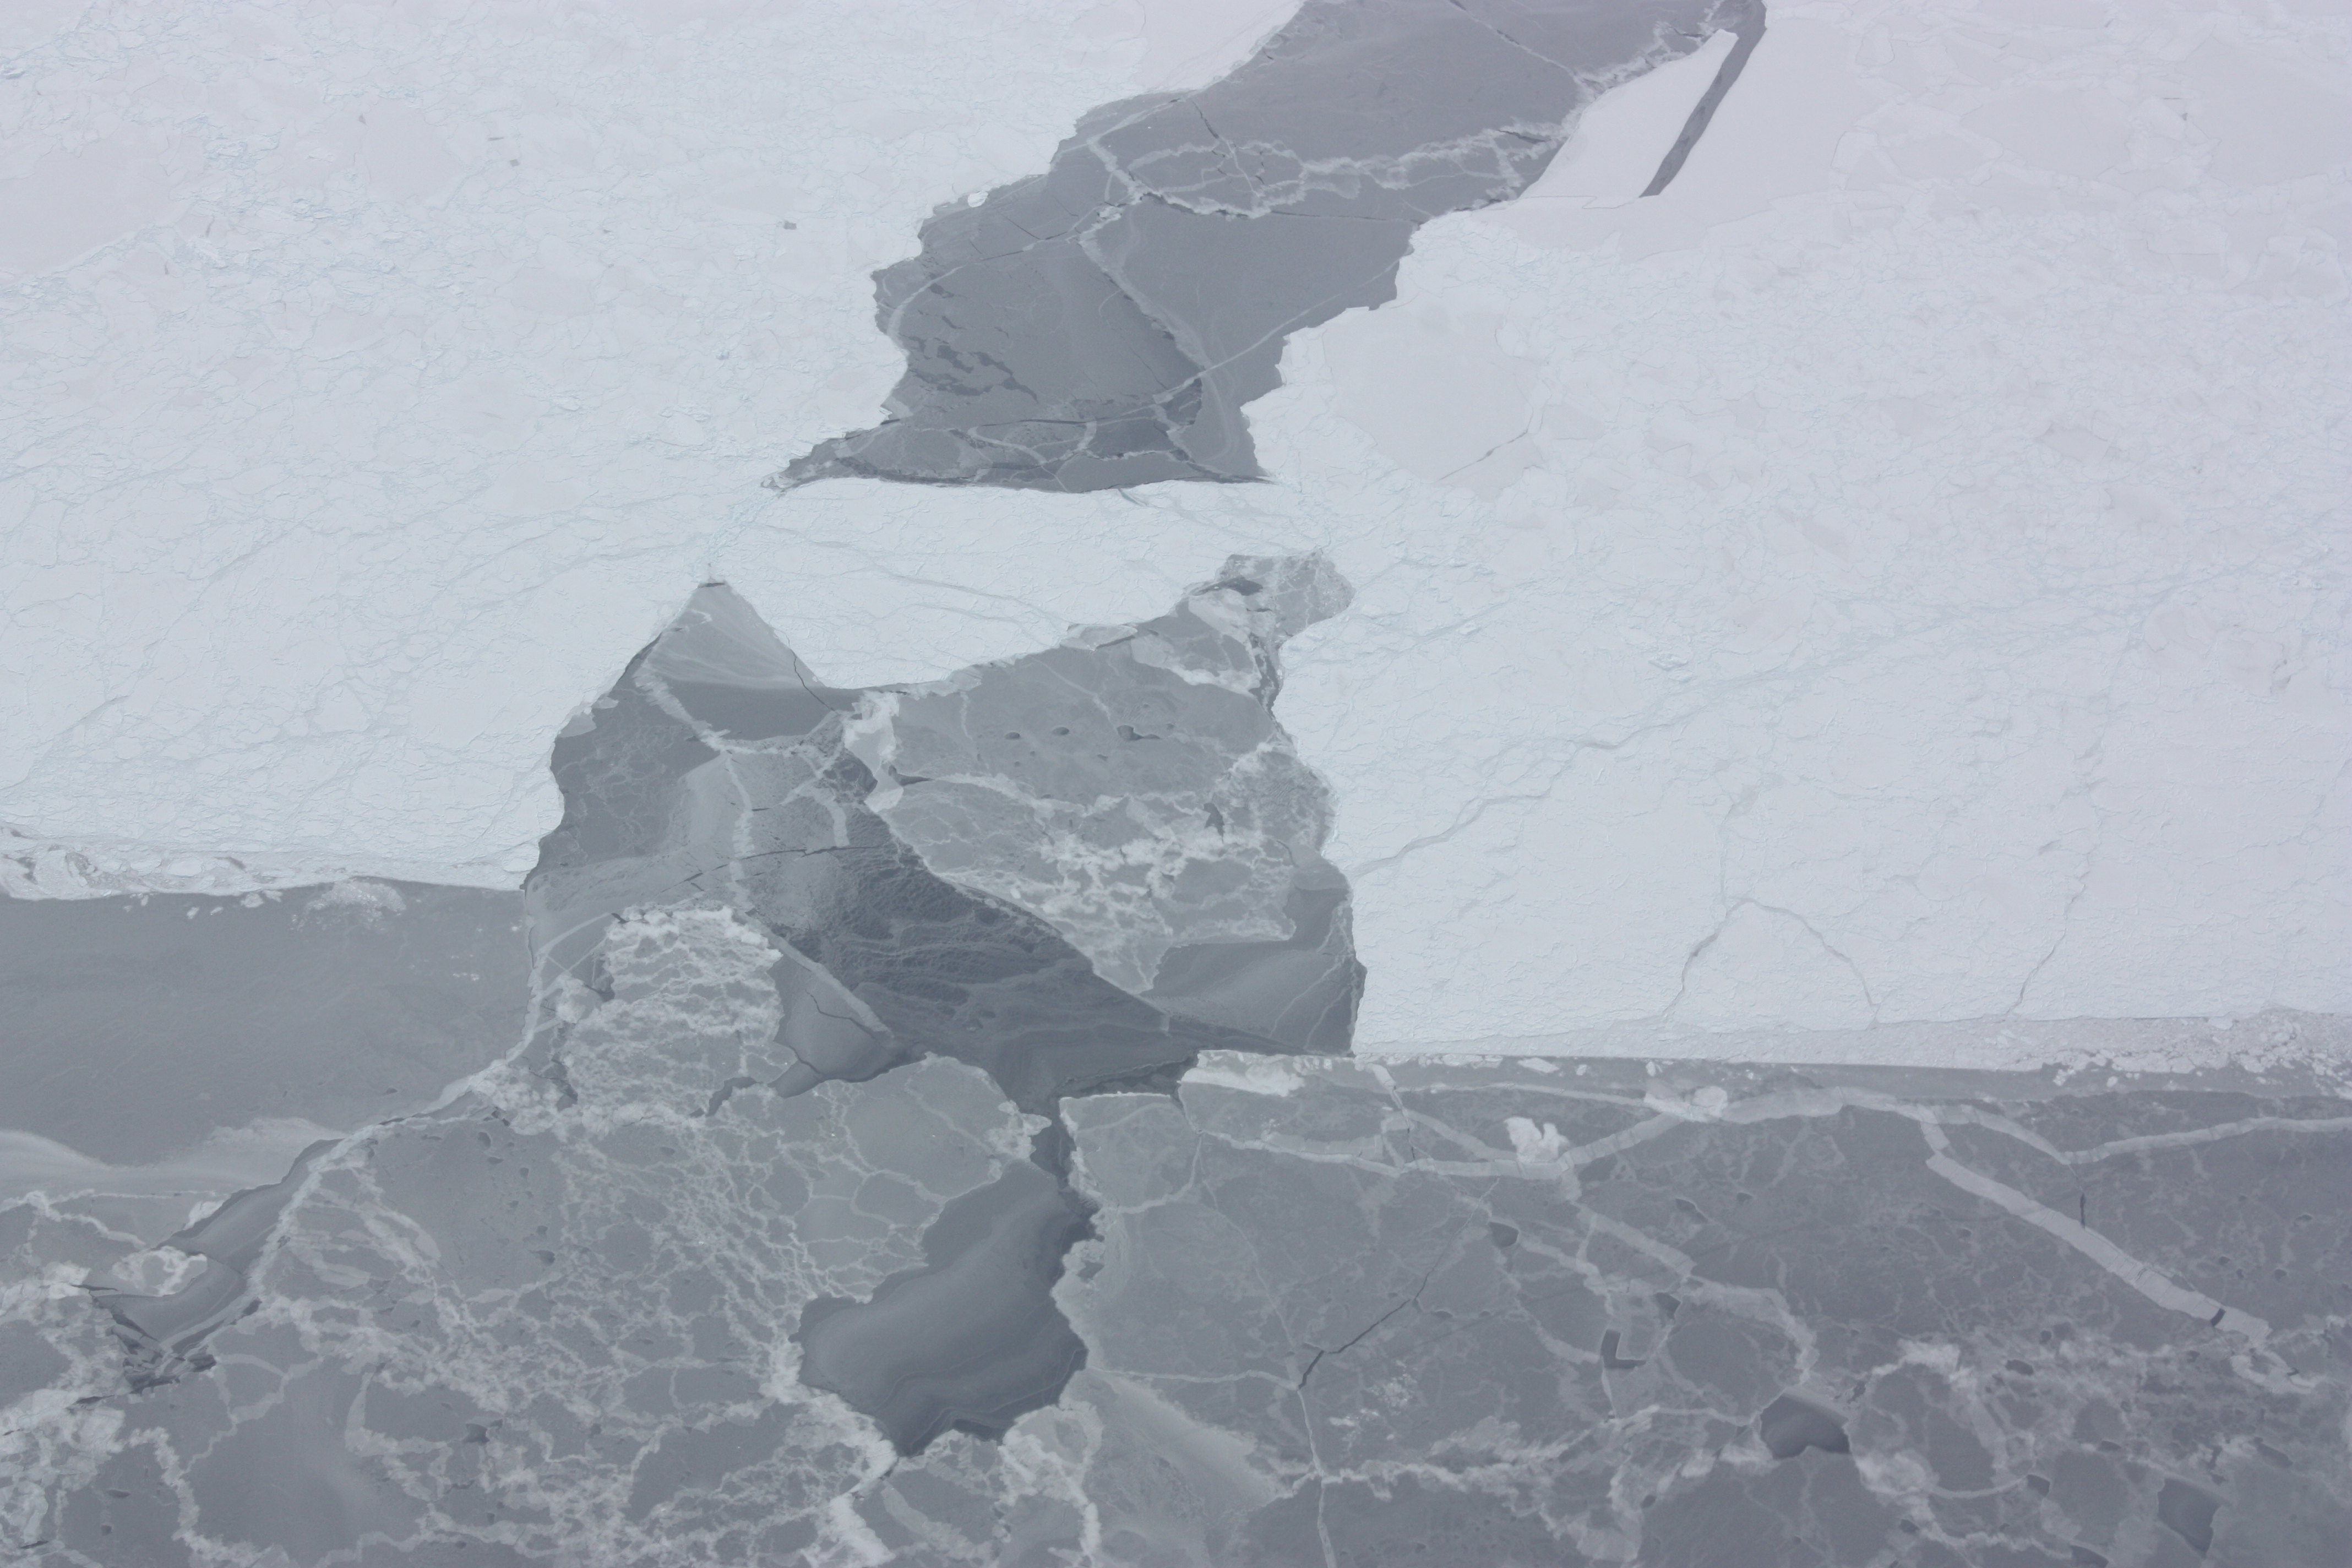

Refrozen lead

Closer look at a re-frozen lead in sea ice in the Bellingshausen Sea, seen from the DC-8 on Oct. 19, 2012. NASA's Operation IceBridge is an airborne science mission to study Earth's polar ice.

Credit: NASA / George Hale